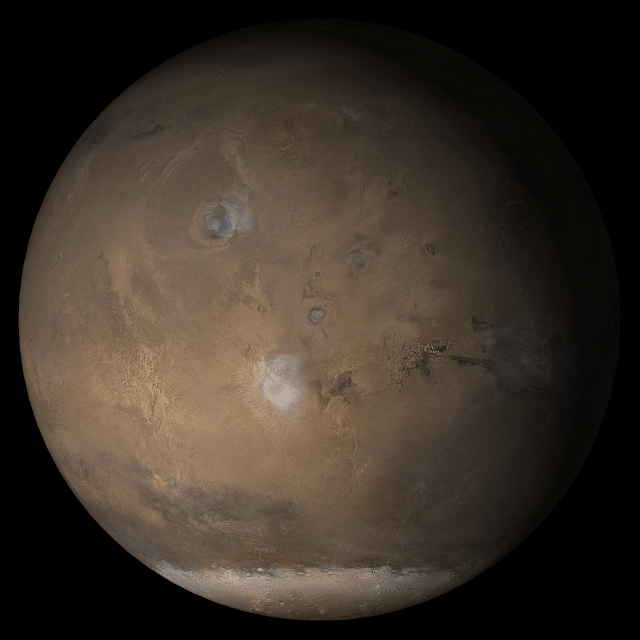

Mars at Ls 176°: Tharsis

1 March 2005
This picture is a composite of Mars Global Surveyor (MGS) Mars Orbiter Camera (MOC) daily global images acquired at Ls 176° during a previous Mars year. This month, Mars looks similar, as Ls 176° occurs in mid-March 2005. The picture shows the Tharsis face of Mars. Over the course of the month, additional faces of Mars as it appears at this time of year are being posted for MOC Picture of the Day. Ls, solar longitude, is a measure of the time of year on Mars. Mars travels 360° around the Sun in 1 Mars year. The year begins at Ls 0°, the start of northern spring and southern autumn.

Season: Northern Summer/Southern Winter

Credit: NASA/JPL/Malin Space Science Systems